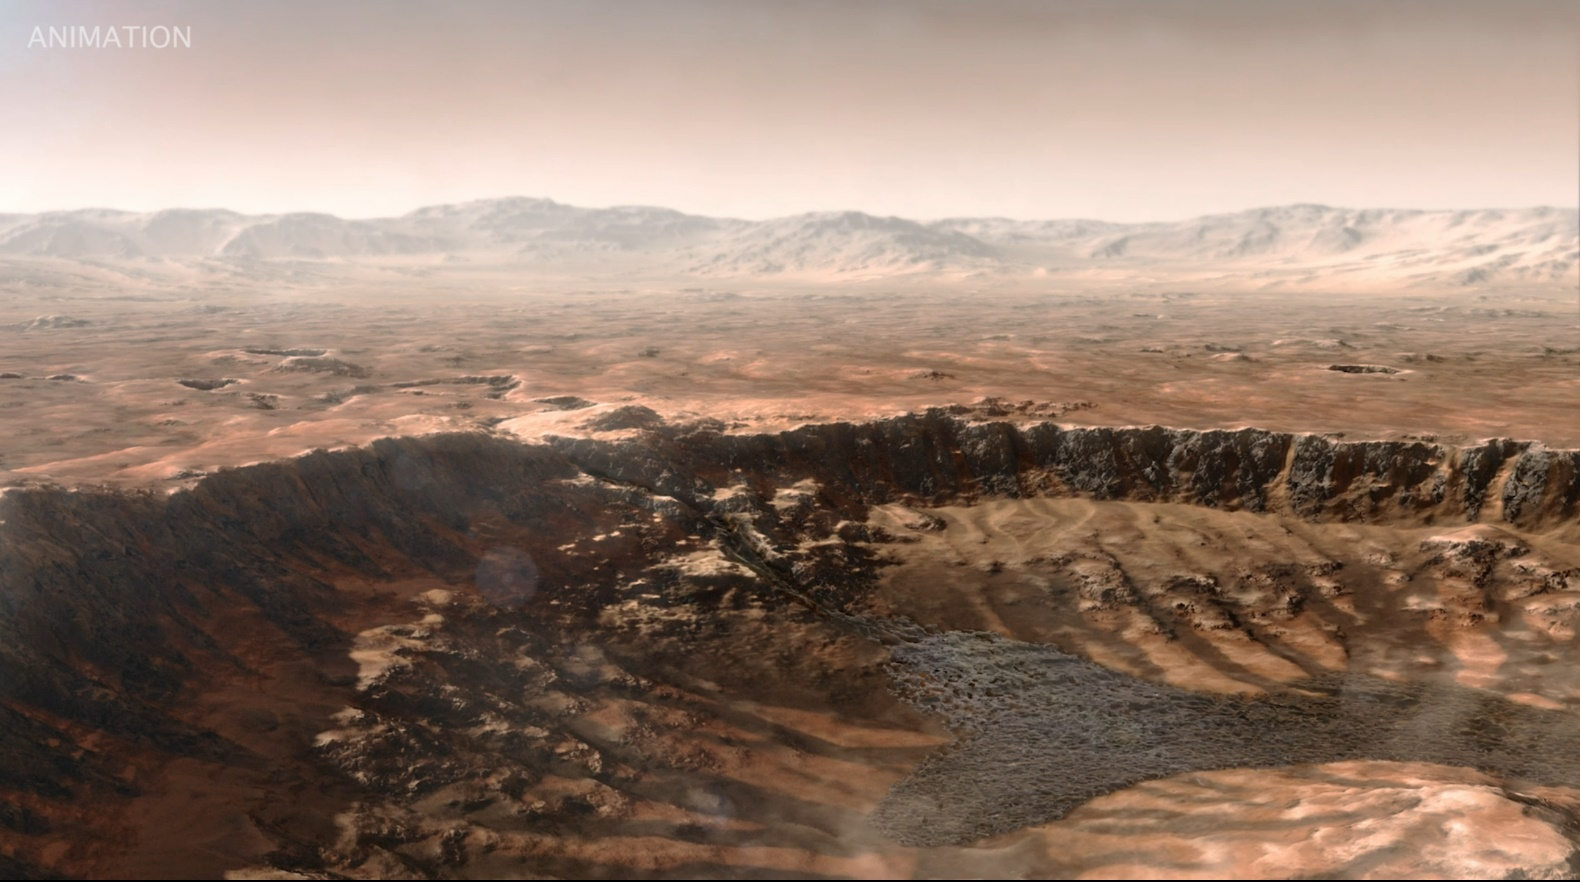

Water Enters Jezero Crater Billions of Years Ago (Artist’s Concept)

This animated artist’s concept depicts a scene of water breaking through the rim of Mars’ Jezero Crater, which NASA’s Perseverance rover is now exploring. Water entered the crater billions of years ago, depositing sediments that built up into a delta.

Since the spacecraft’s landing in February 2021, Perseverance’s exploration of the crater floor and the delta have led to scientists developing a detailed timeline for the crater’s formation. They now know there were three major periods after water began flooding through the crater rim.

First, those waters brought fine-grained sand and mud (seen by Perseverance at “Hogwallow Flats“) that is known for preserving fossilized life in comparable environments on Earth. Second, the crater’s lake grew as wide as 22 miles (35 kilometers) in diameter and as deep as 100 feet (30 meters) – deep enough to lay down several sedimentary layers (like those seen at “Pinestand“). Finally, high-energy rivers brought in boulders that were rounded as they tumbled through water, as seen at “Castell Henllys.”

A key objective for Perseverance’s mission on Mars is astrobiology, including the search for signs of ancient microbial life. The rover will characterize the planet’s geology and past climate, pave the way for human exploration of the Red Planet, and be the first mission to collect and cache Martian rock and regolith (broken rock and dust).

Subsequent NASA missions, in cooperation with ESA (European Space Agency), would send spacecraft to Mars to collect these sealed samples from the surface and return them to Earth for in-depth analysis.

The Mars 2020 Perseverance mission is part of NASA’s Moon to Mars exploration approach, which includes Artemis missions to the Moon that will help prepare for human exploration of the Red Planet.

JPL, which is managed for NASA by Caltech in Pasadena, California, built and manages operations of the Perseverance rover.

Credit: NASA/JPL-Caltech